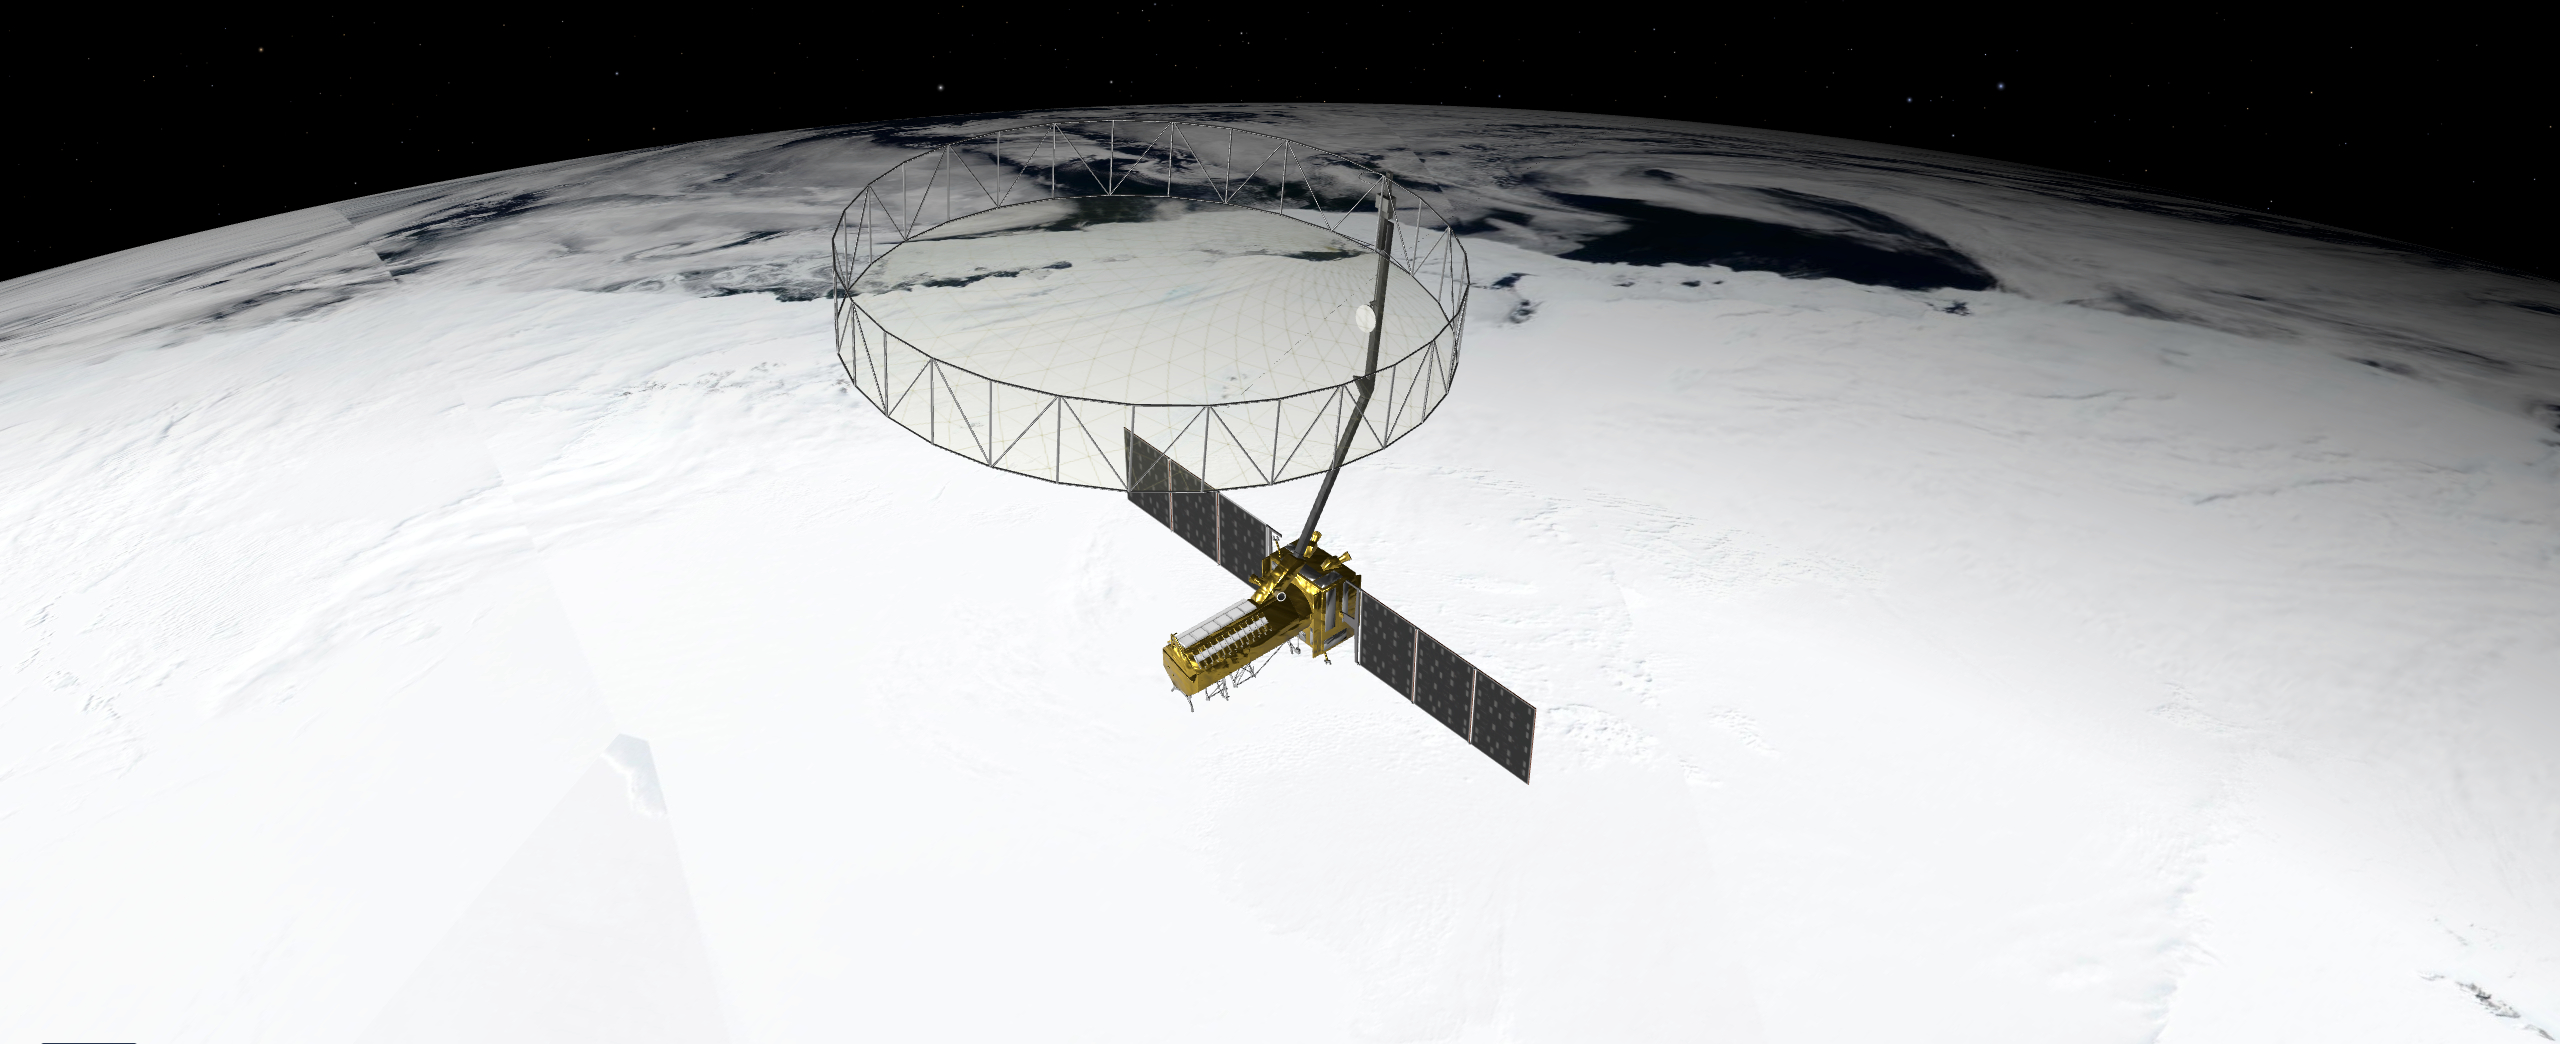

NISAR in Orbit Over Antarctica (Artist’s Concept)

This artist’s concept depicts the NISAR satellite orbiting Earth over Antarctica. Short for NASA-ISRO Synthetic Aperture Radar, the mission is an equal collaboration between the NASA and the Indian Space Research Organisation and marks the first time the two agencies have cooperated on hardware development for an Earth-observing mission.

Observations from NISAR will benefit humanity by helping researchers around the world better understand changes in our planet’s surface, including its ice sheets, glaciers, and sea ice, which are collectively known as the cryosphere.

It also will capture changes in forest and wetland ecosystems and track movement and deformation of our planet’s crust by phenomena such as earthquakes, landslides, and volcanic activity. The global and rapid coverage from NISAR will provide unprecedented opportunities for disaster response, producing data to assist in mitigating and assessing damage, with observations before and after catastrophic events available in short time frames.

NISAR will launch from ISRO’s Satish Dhawan Space Centre on India’s southeastern coast in 2025.

Credit: NASA/JPL-Caltech